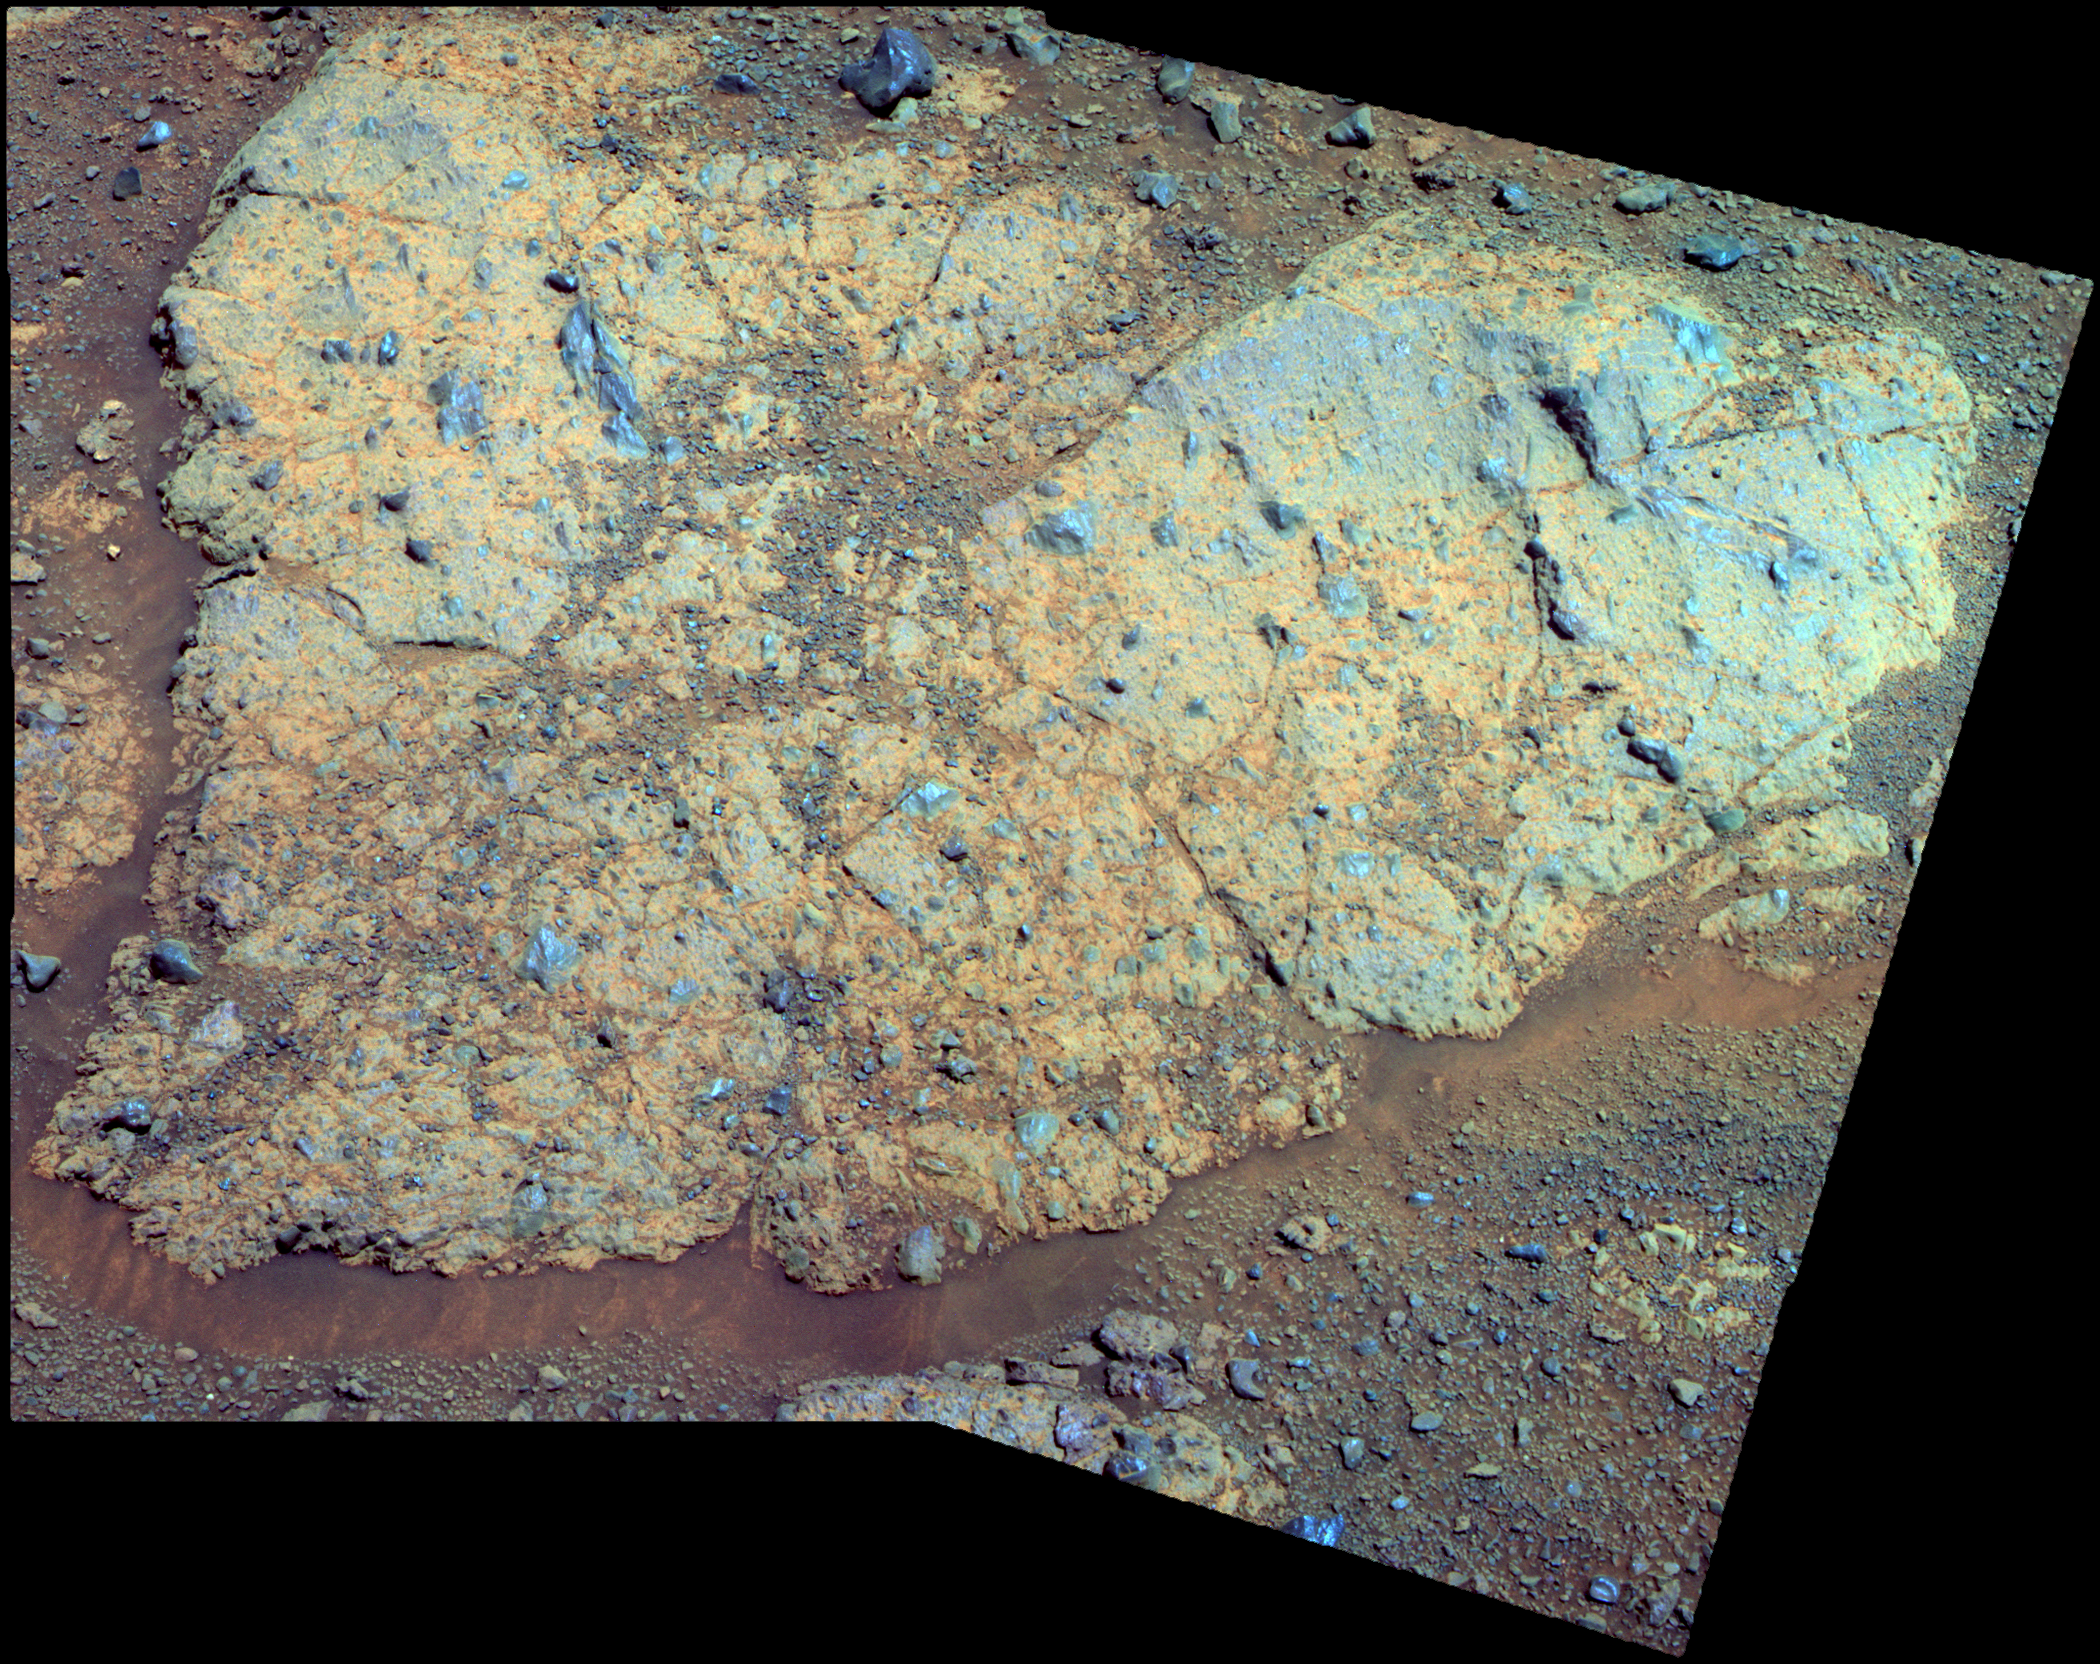

‘Chester Lake’ Bedrock on Rim of Endeavour Crater (False Color)

An outcrop informally named “Chester Lake” is the second rock on the rim of Endeavour crater to be approached by NASA’s Mars Exploration Rover Opportunity for close inspection with instruments on the rover’s robotic arm. This view of Chester Lake combines images taken through three different filters by Opportunity’s panoramic camera (Pancam) and is presented in false color to emphasize differences among materials in the rock and soil. The component images were taken during the 2,709th Martian day, or sol, of Opportunity’s work on Mars (Sept. 7, 2011).

Chester Lake is about 3 feet (1 meter) across. It lies on the inboard (southeastern) side of a low ridge, “Cape York,” which forms a portion of the western rim of Endeavour crater. Rover team scientists chose it for inspection because it is in-place bedrock that appears to be representative of a region of outcrops on the inboard side of Cape York.

Chester Lake differs from the first rock inspected by Opportunity on the Endeavour rim, “Tisdale 2,” which is a boulder excavated during an impact event that produced a small crater on the rim. Both rocks appear to be breccia, a type of rock fusing together broken fragments of older rocks. By Sol 2713 (Sept. 11, 2011), researchers had used Opportunity’s microscopic imager and alpha particle X-ray spectrometer to study Chester Lake and were planning to use the rover’s rock abrasion tool and, possibly, its Moessbauer spectrometer on the rock. They will use all the data to reconstruct the chemistry, mineralogy and geologic setting of Chester Lake, including evidence about whether or not the rock has any clay minerals in its composition.

Images combined into this view were taken through Pancam filters admitting light with wavelengths centered at 753 nanometers (near infrared), 535 nanometers (green) and 432 nanometers (violet).

Credit: NASA/JPL-Caltech/Cornell/ASU